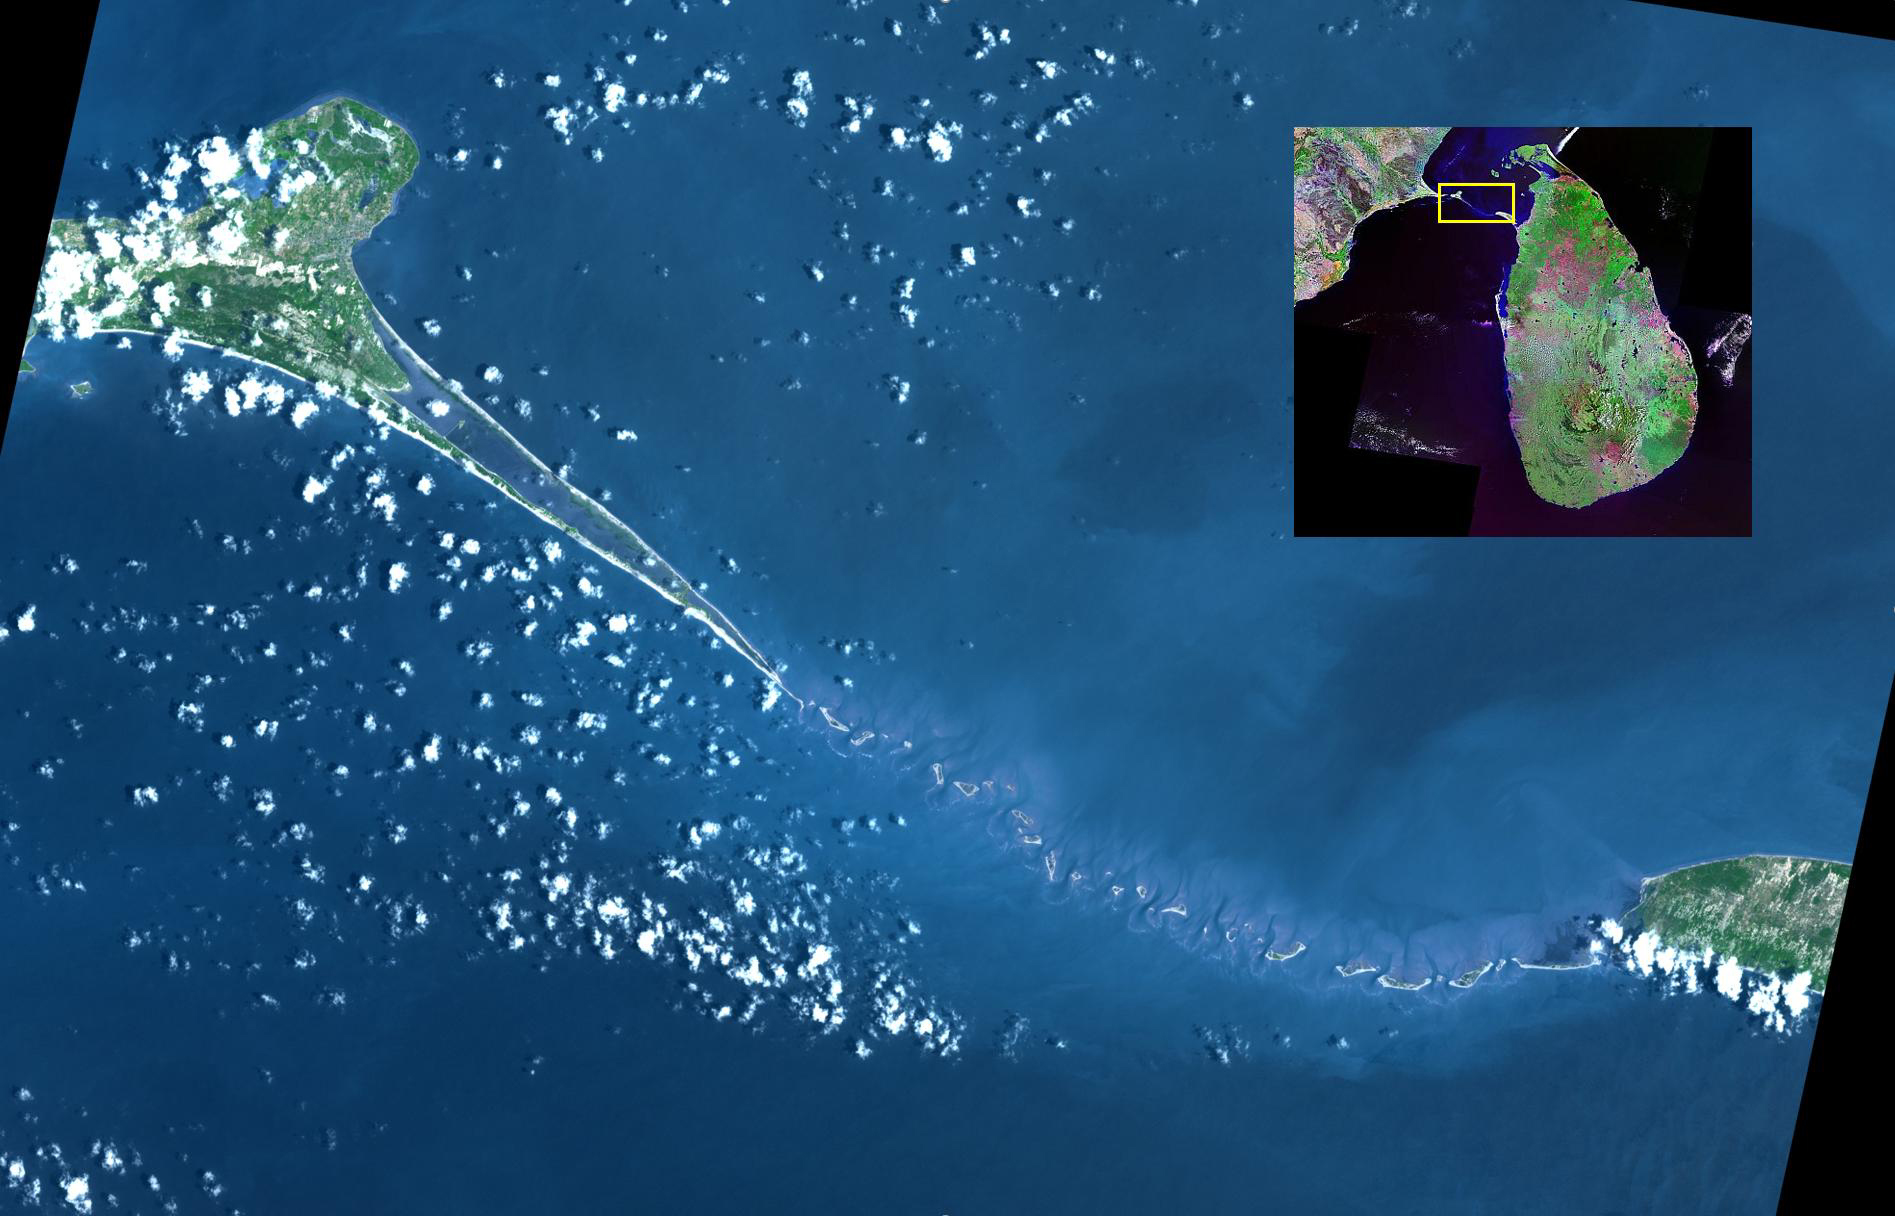

Adam’s Bridge, India-Sri Lanka

Adam’s Bridge is a 48 km long chain of limestone shoals, that were formerly a land bridge between India and Sri Lanka. It was reportedly passable until the 15th century, when storms destroyed the integrity of the bridge. The geologic origin of the bridge is still controversial. The image was acquired March 25, 2020, covers an area of 39.6 by 61.7 km, and is located at 9.3 degrees north, 79.3 degrees east.

With its 14 spectral bands from the visible to the thermal infrared wavelength region and its high spatial resolution of about 50 to 300 feet (15 to 90 meters), ASTER images Earth to map and monitor the changing surface of our planet. ASTER is one of five Earth-observing instruments launched Dec. 18, 1999, on Terra. The instrument was built by Japan’s Ministry of Economy, Trade and Industry. A joint U.S./Japan science team is responsible for validation and calibration of the instrument and data products.

The broad spectral coverage and high spectral resolution of ASTER provides scientists in numerous disciplines with critical information for surface mapping and monitoring of dynamic conditions and temporal change. Example applications are monitoring glacial advances and retreats; monitoring potentially active volcanoes; identifying crop stress; determining cloud morphology and physical properties; wetlands evaluation; thermal pollution monitoring; coral reef degradation; surface temperature mapping of soils and geology; and measuring surface heat balance.

The U.S. science team is located at NASA’s Jet Propulsion Laboratory in Pasadena, Calif. The Terra mission is part of NASA’s Science Mission Directorate, Washington.

Credit: NASA/METI/AIST/Japan Space Systems, and U.S./Japan ASTER Science Team